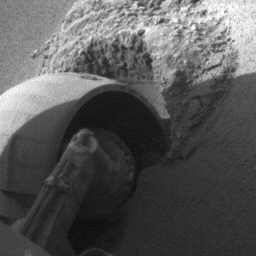

Slow Progress in Dune (Left Front Wheel)

The left front wheel of NASA’s Mars Exploration Rover Opportunity makes slow but steady progress through soft dune material in this movie clip of frames taken by the rover’s front hazard identification camera over a period of several days. The sequence starts on Opportunity’s 460th martian day, or sol (May 10, 2005) and ends 11 days later. In eight drives during that period, Opportunity advanced a total of 26 centimeters (10 inches) while spinning its wheels enough to have driven 46 meters (151 feet) if there were no slippage. The motion appears to speed up near the end of the clip, but that is an artifact of individual frames being taken less frequently.

Credit: NASA/JPL